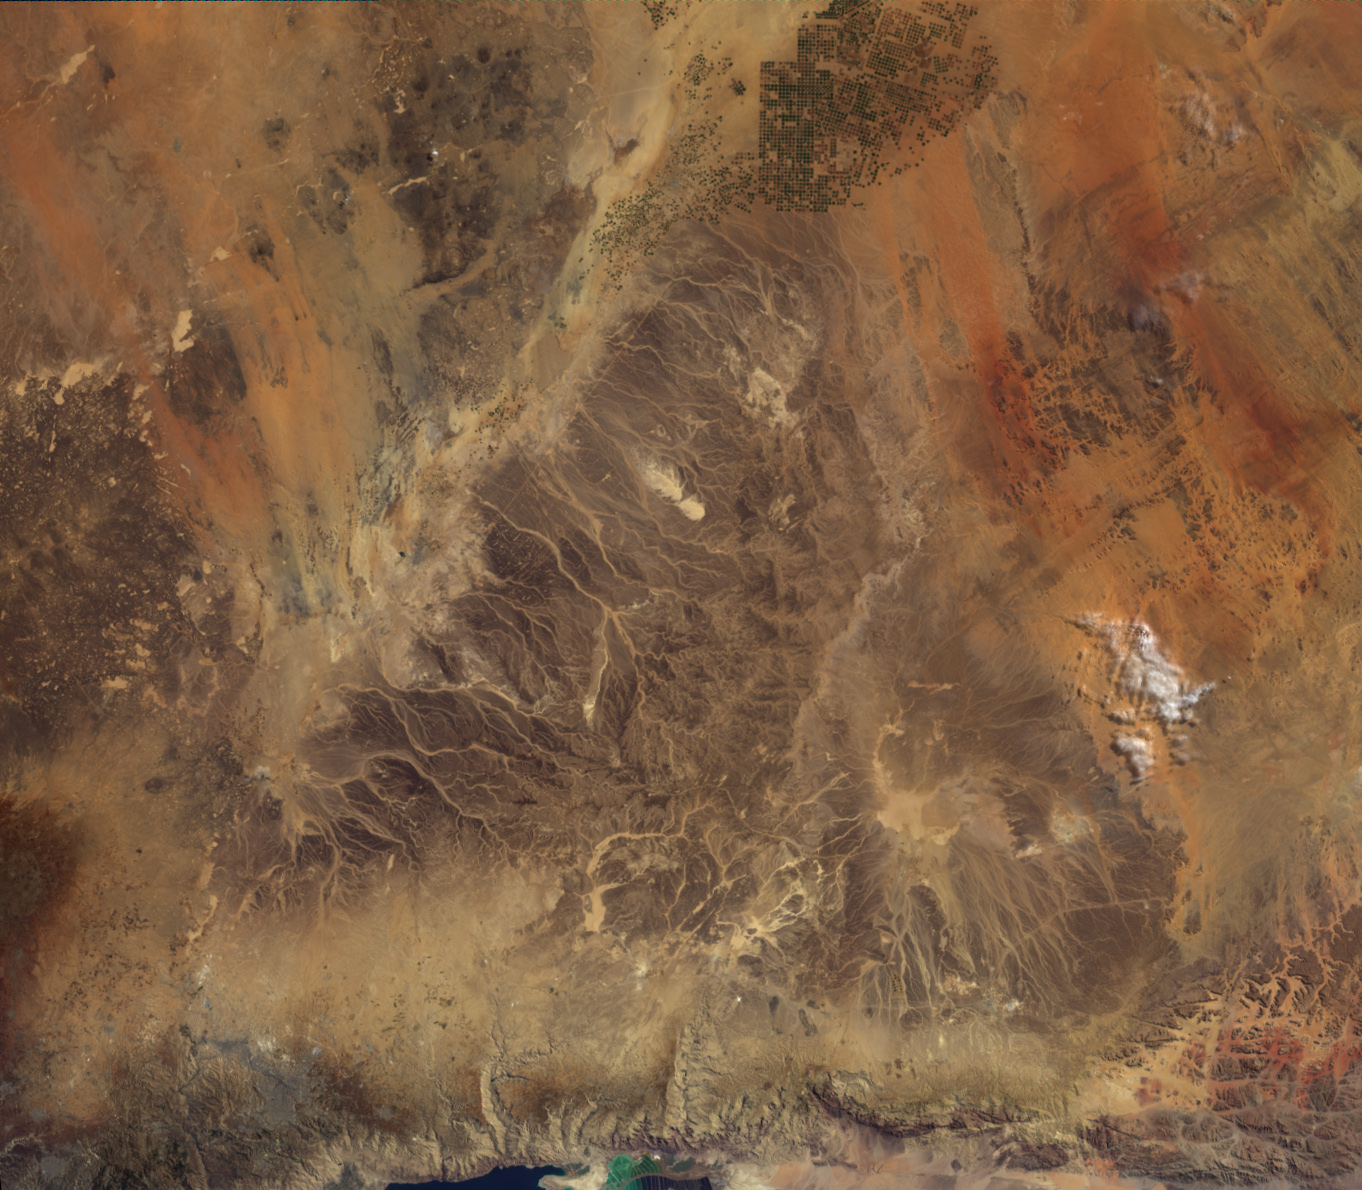

Where on Earth…? MISR Mystery Image Quiz #27: Jordan

Welcome back to another chance to play geographical detective!

This image was taken by the Multi-angle Imaging SpectroRadiometer (MISR), and represents an area of about 327 kilometers by 375 kilometers. Please note that North is not necessarily at the top of the page. These questions refer to a country that fills most of the area within the image. Please answer the questions below and tell us where on Earth you think the location is. You may use any reference materials you like to answer the quiz.

1. Within this country is a picturesque desert, located at the bottom right side of the image. This desert was home to a group of enigmatic, ancient people, who were known for their skill and resourcefulness. Their capital is a UNESCO World Heritage Site.
Name the Desert and the given name of the people.
The Rum Desert or Wadi Rum and the people are the Nabateans.

2. The striking wavy lines that cross the middle of the image are natural geologic features that often carry descriptive names of their location.
What is the native word used to call and accurately describe these features?
The native word is the Arabic word for valley or Wadi.

3. The name of the body of water partially shown at the bottom of the image is actually a misnomer. The nearby hills that protect the landscape from weather pressure fronts, also enable a “rain shadow,” thus contributing to the surrounding aridity.
What is the name the body of water?
The body of water is the Dead Sea.

4. At the bottom left of the image, small city developments are visible, of which one city came in to development during the beginning of the 20th century. It now accounts for 50% of the industrial work of the country.
Name the city.
The city is Zarqa.

5. The striking landscape dominating most of the image is an extension of a much larger, natural feature. This feature is home to a very limited floristic diversity, and to a number of critical and endangered species, where there are no formally protected areas.
Name this feature.
It is the Arabian Desert.

6. Name the country that fills most of the area in this Image.
It is Jordan.

A new “Where on Earth…?” mystery will appear quarterly. The image also appears on the following NASA websites: NASA Earth Portal, NASA Jet Propulsion Laboratory, NASA Climate Change, NASA Earth Observatory and the Atmospheric Sciences Data Center, though typically with a several-hour delay.

Text acknowledgement: Amber Jenkins and Karen Yuen, JPL.

MISR was built and is managed by NASA’s Jet Propulsion Laboratory, Pasadena, Calif., for NASA’s Science Mission Directorate, Washington, D.C. The Terra satellite is managed by NASA’s Goddard Space Flight Center, Greenbelt, Md. The MISR data were obtained from the NASA Langley Research Center Atmospheric Science Data Center. JPL is a division of the California Institute of Technology.

Credit: NASA/GSFC/LaRC/JPL, MISR Team